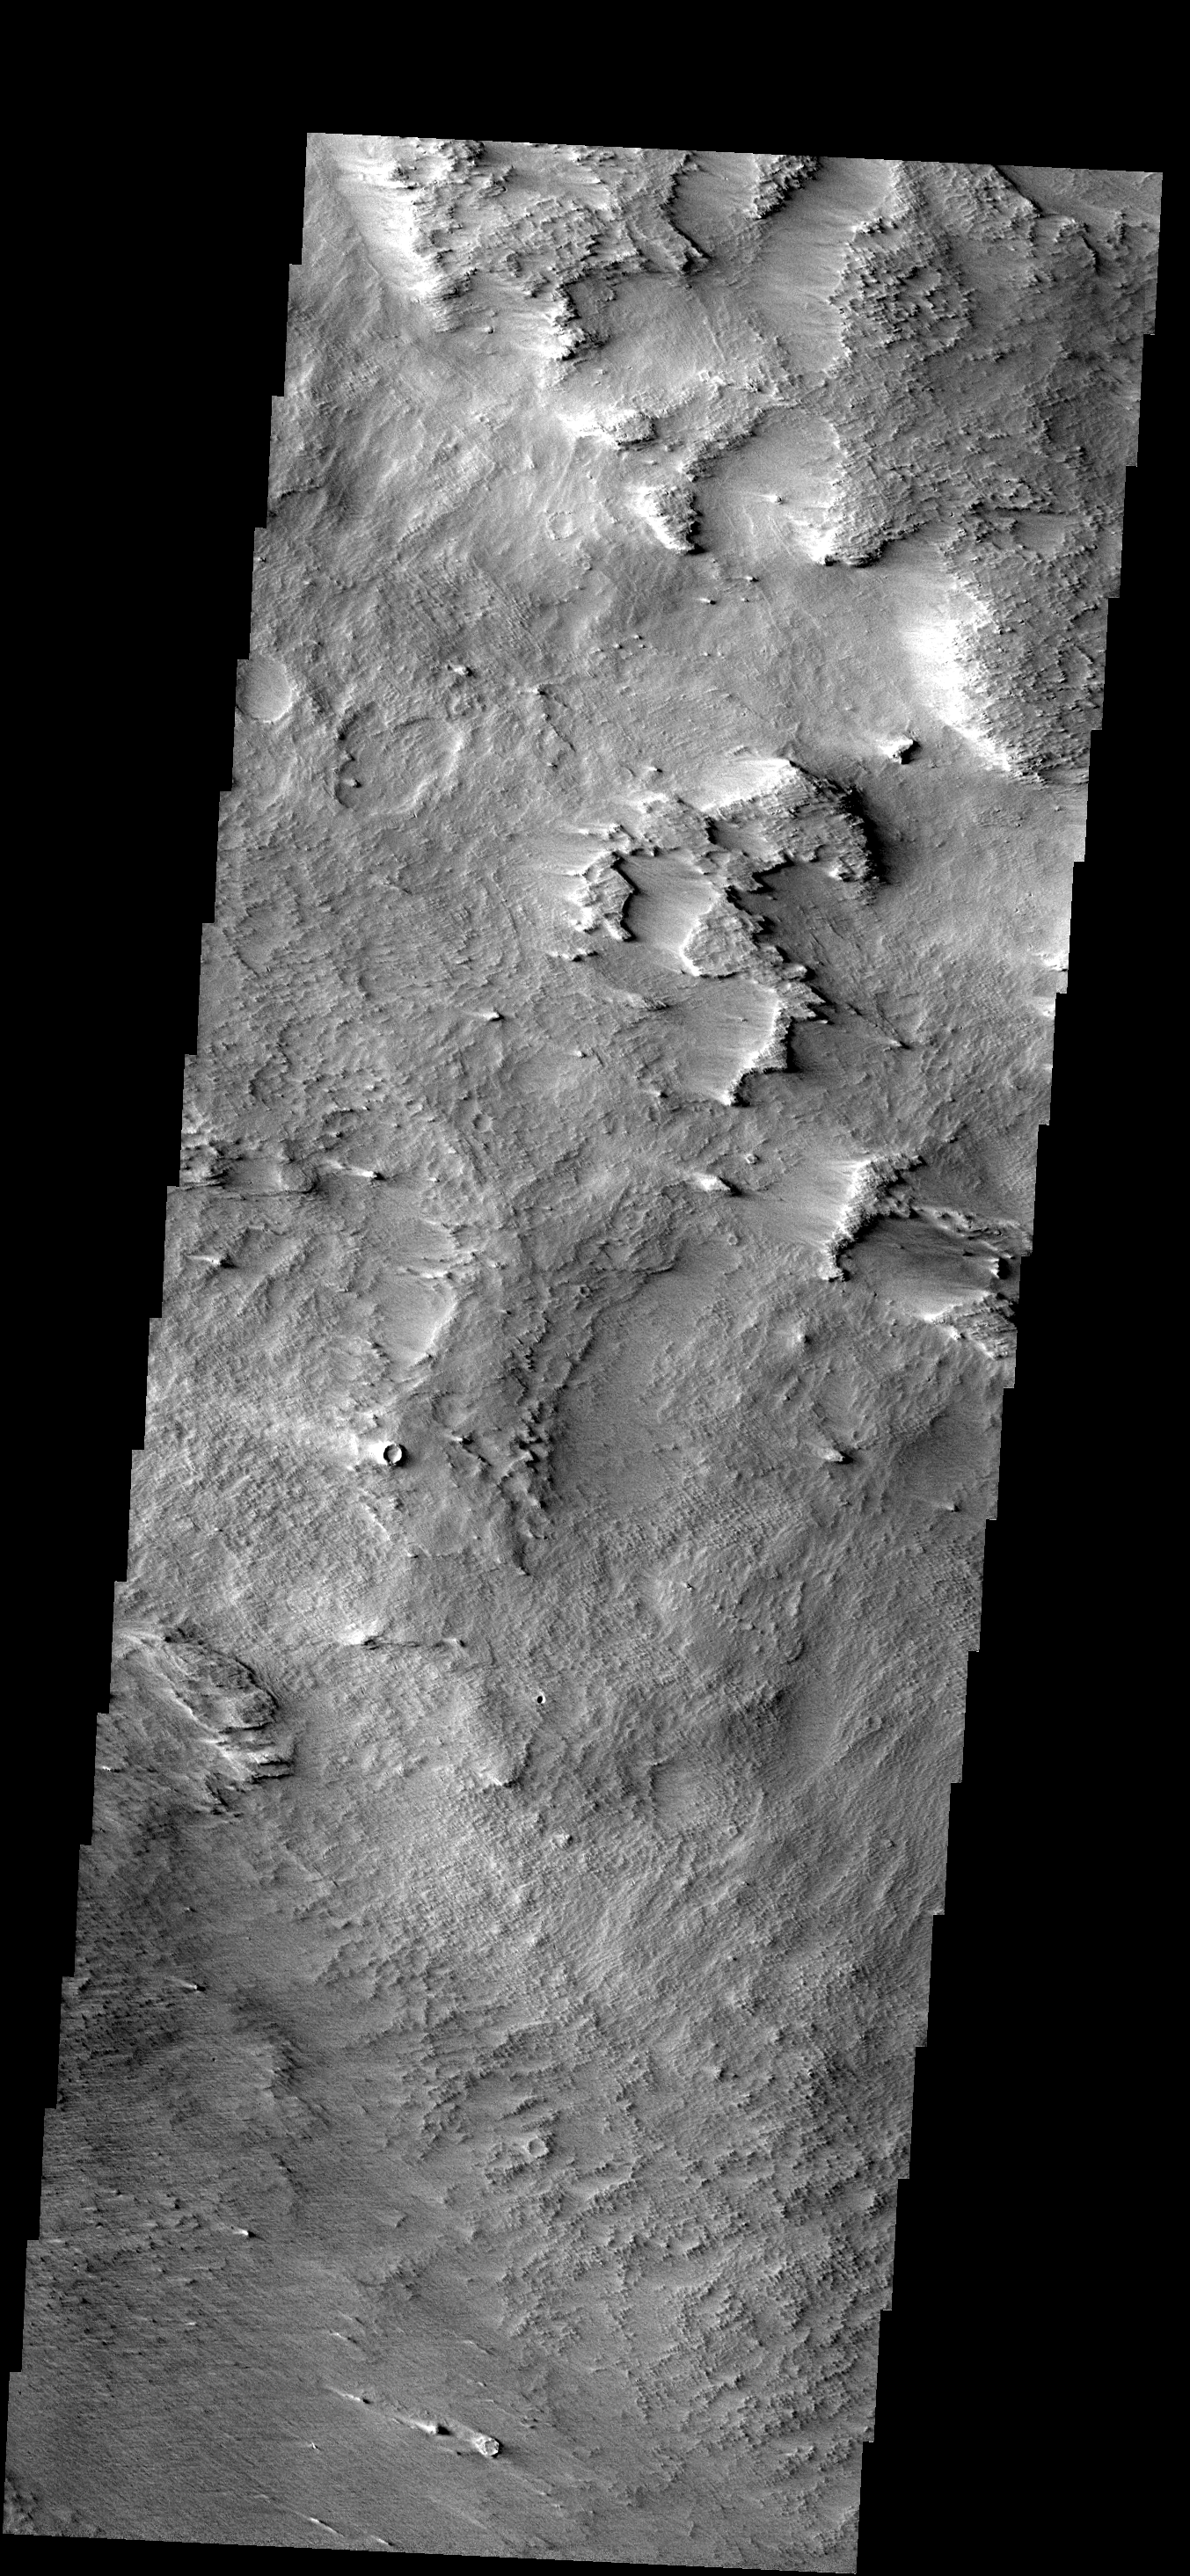

Medusa Fossae Formation

The materials that make up the Medusa Fossae Formation are easily eroded by the wind. Over the millenia the wind has sculpted the surface into new textures.

Image information: VIS instrument. Latitude -1.6N, Longitude 218.4E. 18 meter/pixel resolution.

Please see the THEMIS Data Citation Note for details on crediting THEMIS images.

Note: this THEMIS visual image has not been radiometrically nor geometrically calibrated for this preliminary release. An empirical correction has been performed to remove instrumental effects. A linear shift has been applied in the cross-track and down-track direction to approximate spacecraft and planetary motion. Fully calibrated and geometrically projected images will be released through the Planetary Data System in accordance with Project policies at a later time.

NASA’s Jet Propulsion Laboratory manages the 2001 Mars Odyssey mission for NASA’s Office of Space Science, Washington, D.C. The Thermal Emission Imaging System (THEMIS) was developed by Arizona State University, Tempe, in collaboration with Raytheon Santa Barbara Remote Sensing. The THEMIS investigation is led by Dr. Philip Christensen at Arizona State University. Lockheed Martin Astronautics, Denver, is the prime contractor for the Odyssey project, and developed and built the orbiter. Mission operations are conducted jointly from Lockheed Martin and from JPL, a division of the California Institute of Technology in Pasadena.

Credit: NASA/JPL/ASU